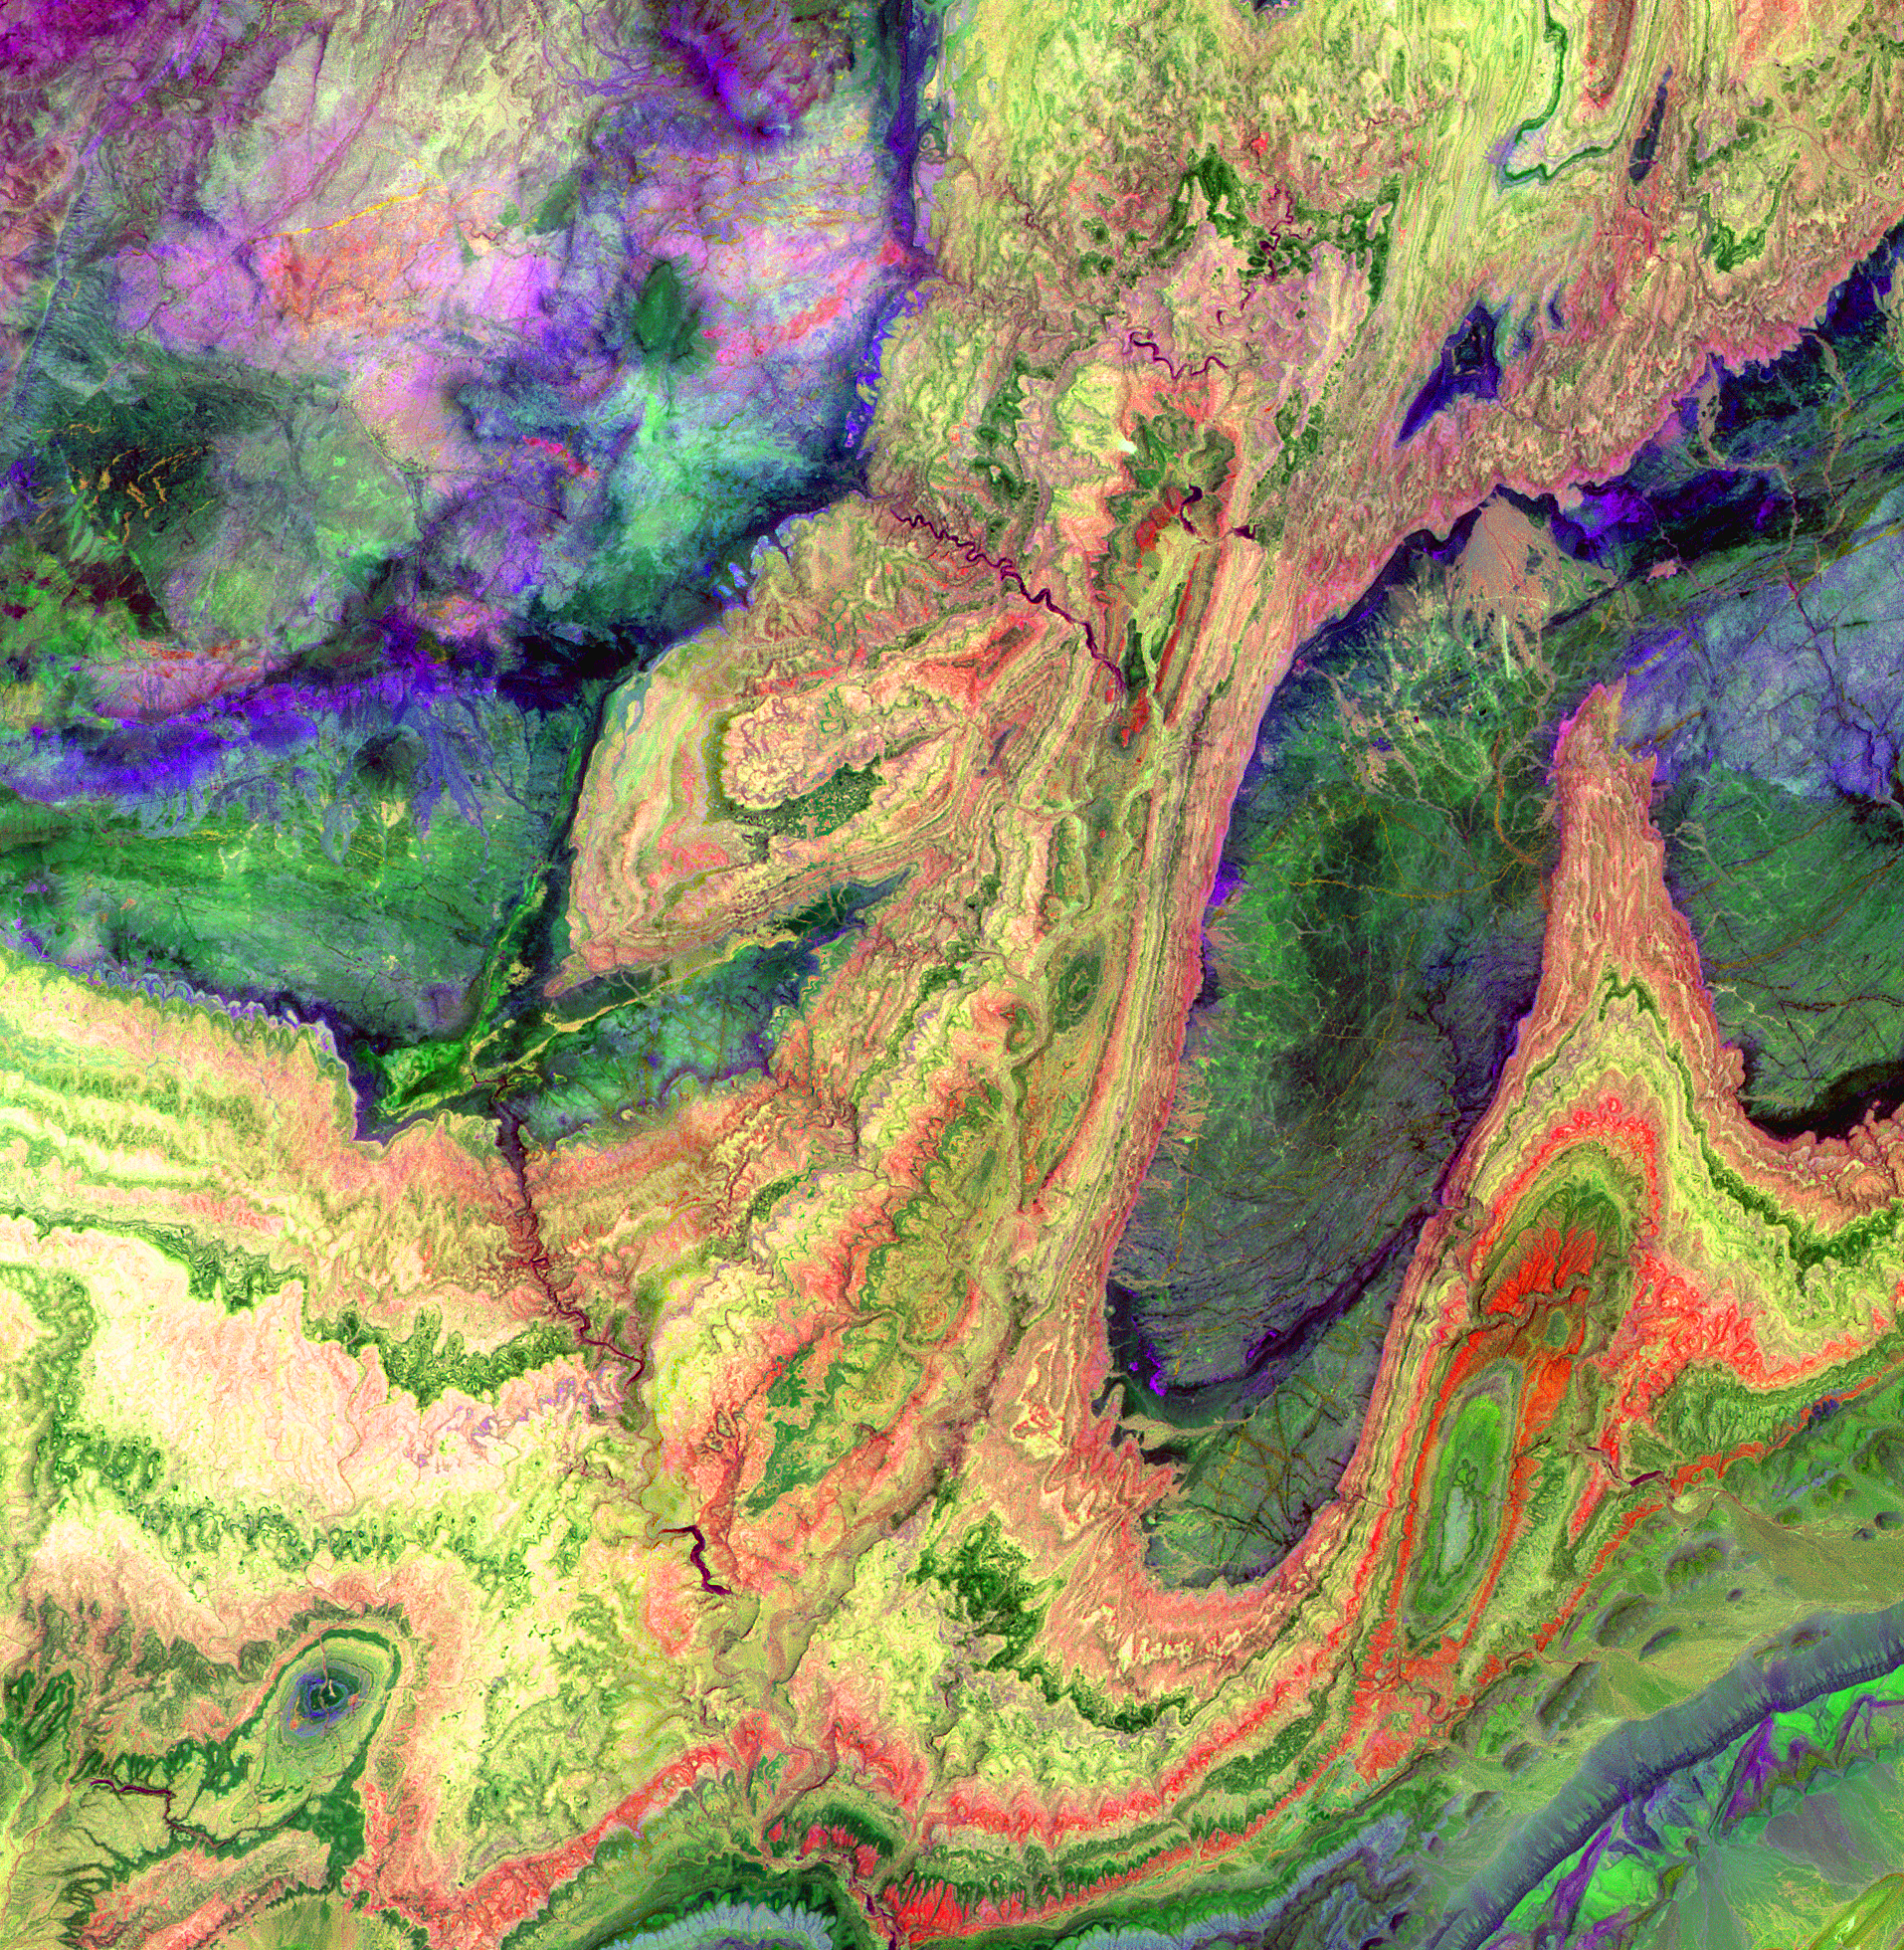

Anti-Atlas Mountains, Morocco

The Anti-Atlas Mountains of Morocco formed as a result of the collision of the African and Eurasian tectonic plates about 80 million years ago. This collision destroyed the Tethys Ocean; the limestone, sandstone, claystone, and gypsum layers that formed the ocean bed were folded and crumpled to create the Atlas and Anti-Atlas Mountains. In this ASTER image, short wavelength infrared bands are combined to dramatically highlight the different rock types, and illustrate the complex folding. The yellowish, orange and green areas are limestones, sandstones and gypsum; the dark blue and green areas are underlying granitic rocks. The ability to map geology using ASTER data is enhanced by the multiple short wavelength infrared bands, that are sensitive to differences in rock mineralogy. This image was acquired on June 13, 2001 by the Advanced Spaceborne Thermal Emission and Reflection Radiometer (ASTER) on NASA’s Terra satellite. With its 14 spectral bands from the visible to the thermal infrared wavelength region, and its high spatial resolution of 15 to 90 meters (about 50 to 300 feet), ASTER images Earth to map and monitor the changing surface of our planet.

ASTER is one of five Earth-observing instruments launched December 18, 1999, on NASA’s Terra satellite. The instrument was built by Japan’s Ministry of Economy, Trade and Industry. A joint U.S./Japan science team is responsible for validation and calibration of the instrument and the data products.

The broad spectral coverage and high spectral resolution of ASTER will provide scientists in numerous disciplines with critical information for surface mapping, and monitoring of dynamic conditions and temporal change. Example applications are: monitoring glacial advances and retreats; monitoring potentially active volcanoes; identifying crop stress; determining cloud morphology and physical properties; wetlands evaluation; thermal pollution monitoring; coral reef degradation; surface temperature mapping of soils and geology; and measuring surface heat balance.

Dr. Anne Kahle at NASA’s Jet Propulsion Laboratory, Pasadena, California, is the U.S. Science team leader; Bjorn Eng of JPL is the project manager. The Terra mission is part of NASA’s Earth Science Enterprise, a long- term research effort to understand and protect our home planet. Through the study of Earth, NASA will help to provide sound science to policy and economic decision-makers so as to better life here, while developing the technologies needed to explore the universe and search for life beyond our home planet.

Size: 28.7 x 29.4 km (17.8 x 18.2 miles)
Location: 29.4 deg. North lat., 8.9 deg. West long.
Orientation: North at top
Image Data: ASTER bands 4,6 and 8.
Original Data Resolution: 30 m
Date Acquired: June 13, 2001

Credit: NASA/GSFC/METI/ERSDAC/JAROS, and U.S./Japan ASTER Science Team